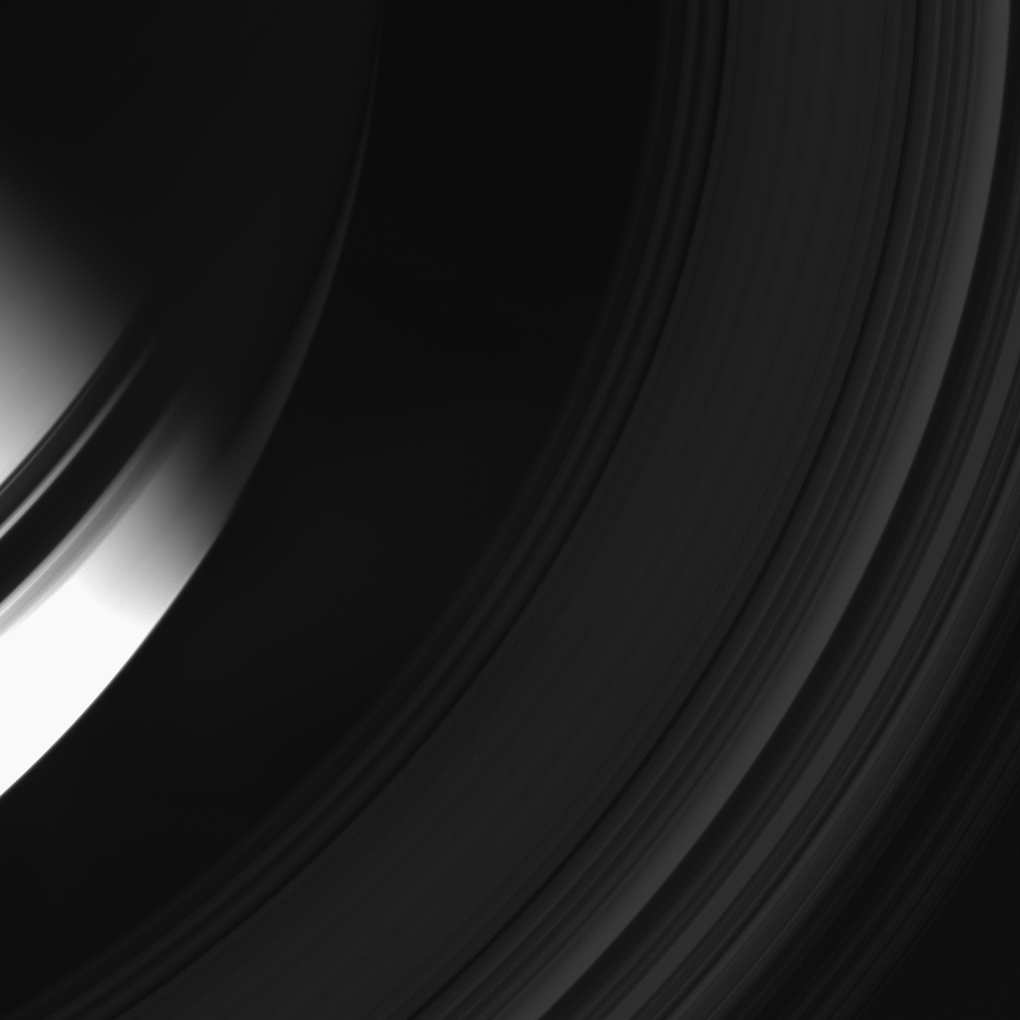

Splinter of Light

A sliver of “ringshine” pierces the darkness of Saturn’s night side.

This view looks toward the unilluminated side of the rings from about 58 degrees above the ringplane.

The ring shadows fall into darkness beyond the terminator in the north. South of the equator, a dim glow brightens the darkened globe. This light, called ringshine, comes from sunlight reflected off the sunward side of the expansive rings (the opposite face of the ringplane from this perspective). The effect is pronounced in the eclipse view PIA08329.

The image was taken in visible light with the Cassini spacecraft wide-angle camera on April 19, 2008. The view was obtained at a distance of approximately 851,000 kilometers (529,000 miles) from Saturn. Image scale is 48 kilometers (30 miles) per pixel.

The Cassini-Huygens mission is a cooperative project of NASA, the European Space Agency and the Italian Space Agency. The Jet Propulsion Laboratory, a division of the California Institute of Technology in Pasadena, manages the mission for NASA’s Science Mission Directorate, Washington, D.C. The Cassini orbiter and its two onboard cameras were designed, developed and assembled at JPL. The imaging operations center is based at the Space Science Institute in Boulder, Colo.

Credit: NASA/JPL/Space Science Institute